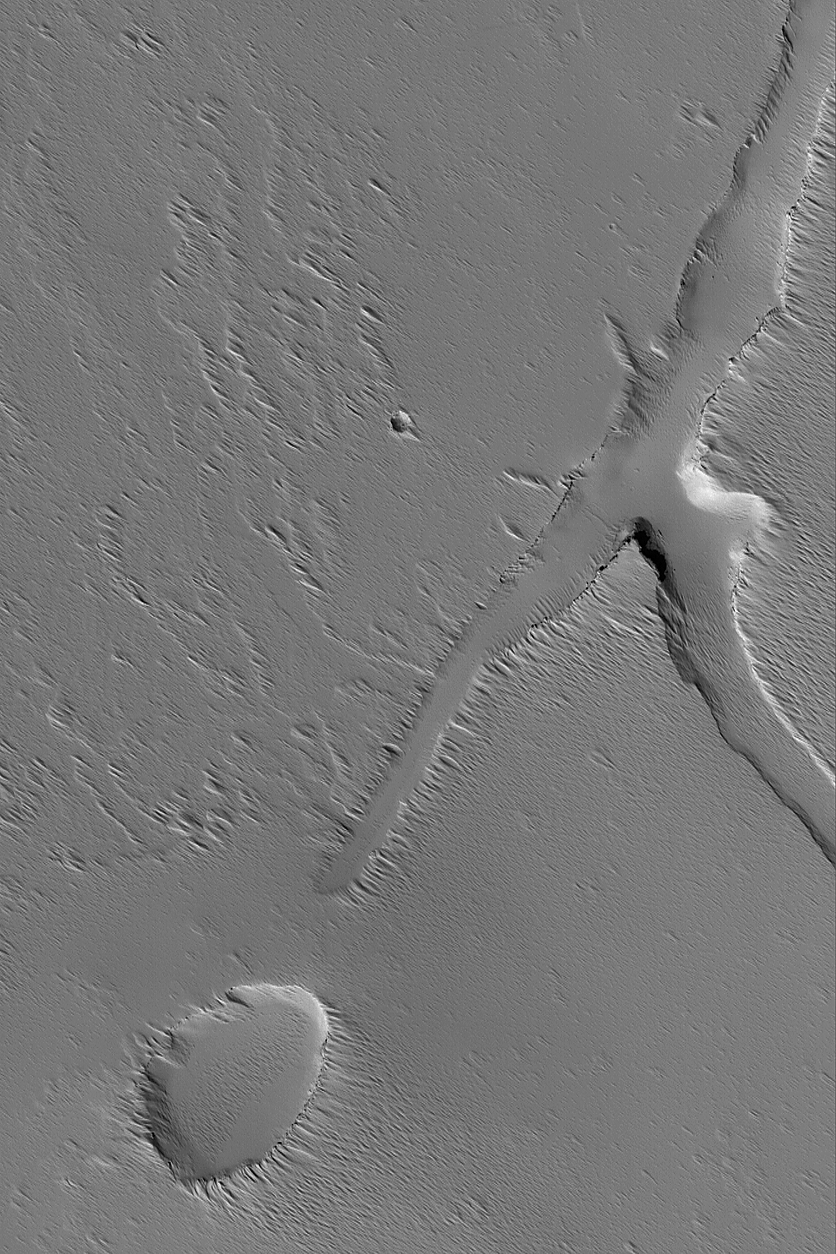

Troughs Near Ascraeus

18 July 2004
This Mars Global Surveyor (MGS) Mars Orbiter Camera (MOC) image shows troughs and a pit, possibly formed by collapse, on the volcanic plains south of the large volcano, Ascraeus Mons. Wind-eroded debris mantles the scene and partly fills the depressions. The image is located near 4.5°N, 105.5°W, and covers an area about 3 km (1.9 mi) wide. Sunlight illuminates the scene from the lower left.

Credit: NASA/JPL/Malin Space Science Systems